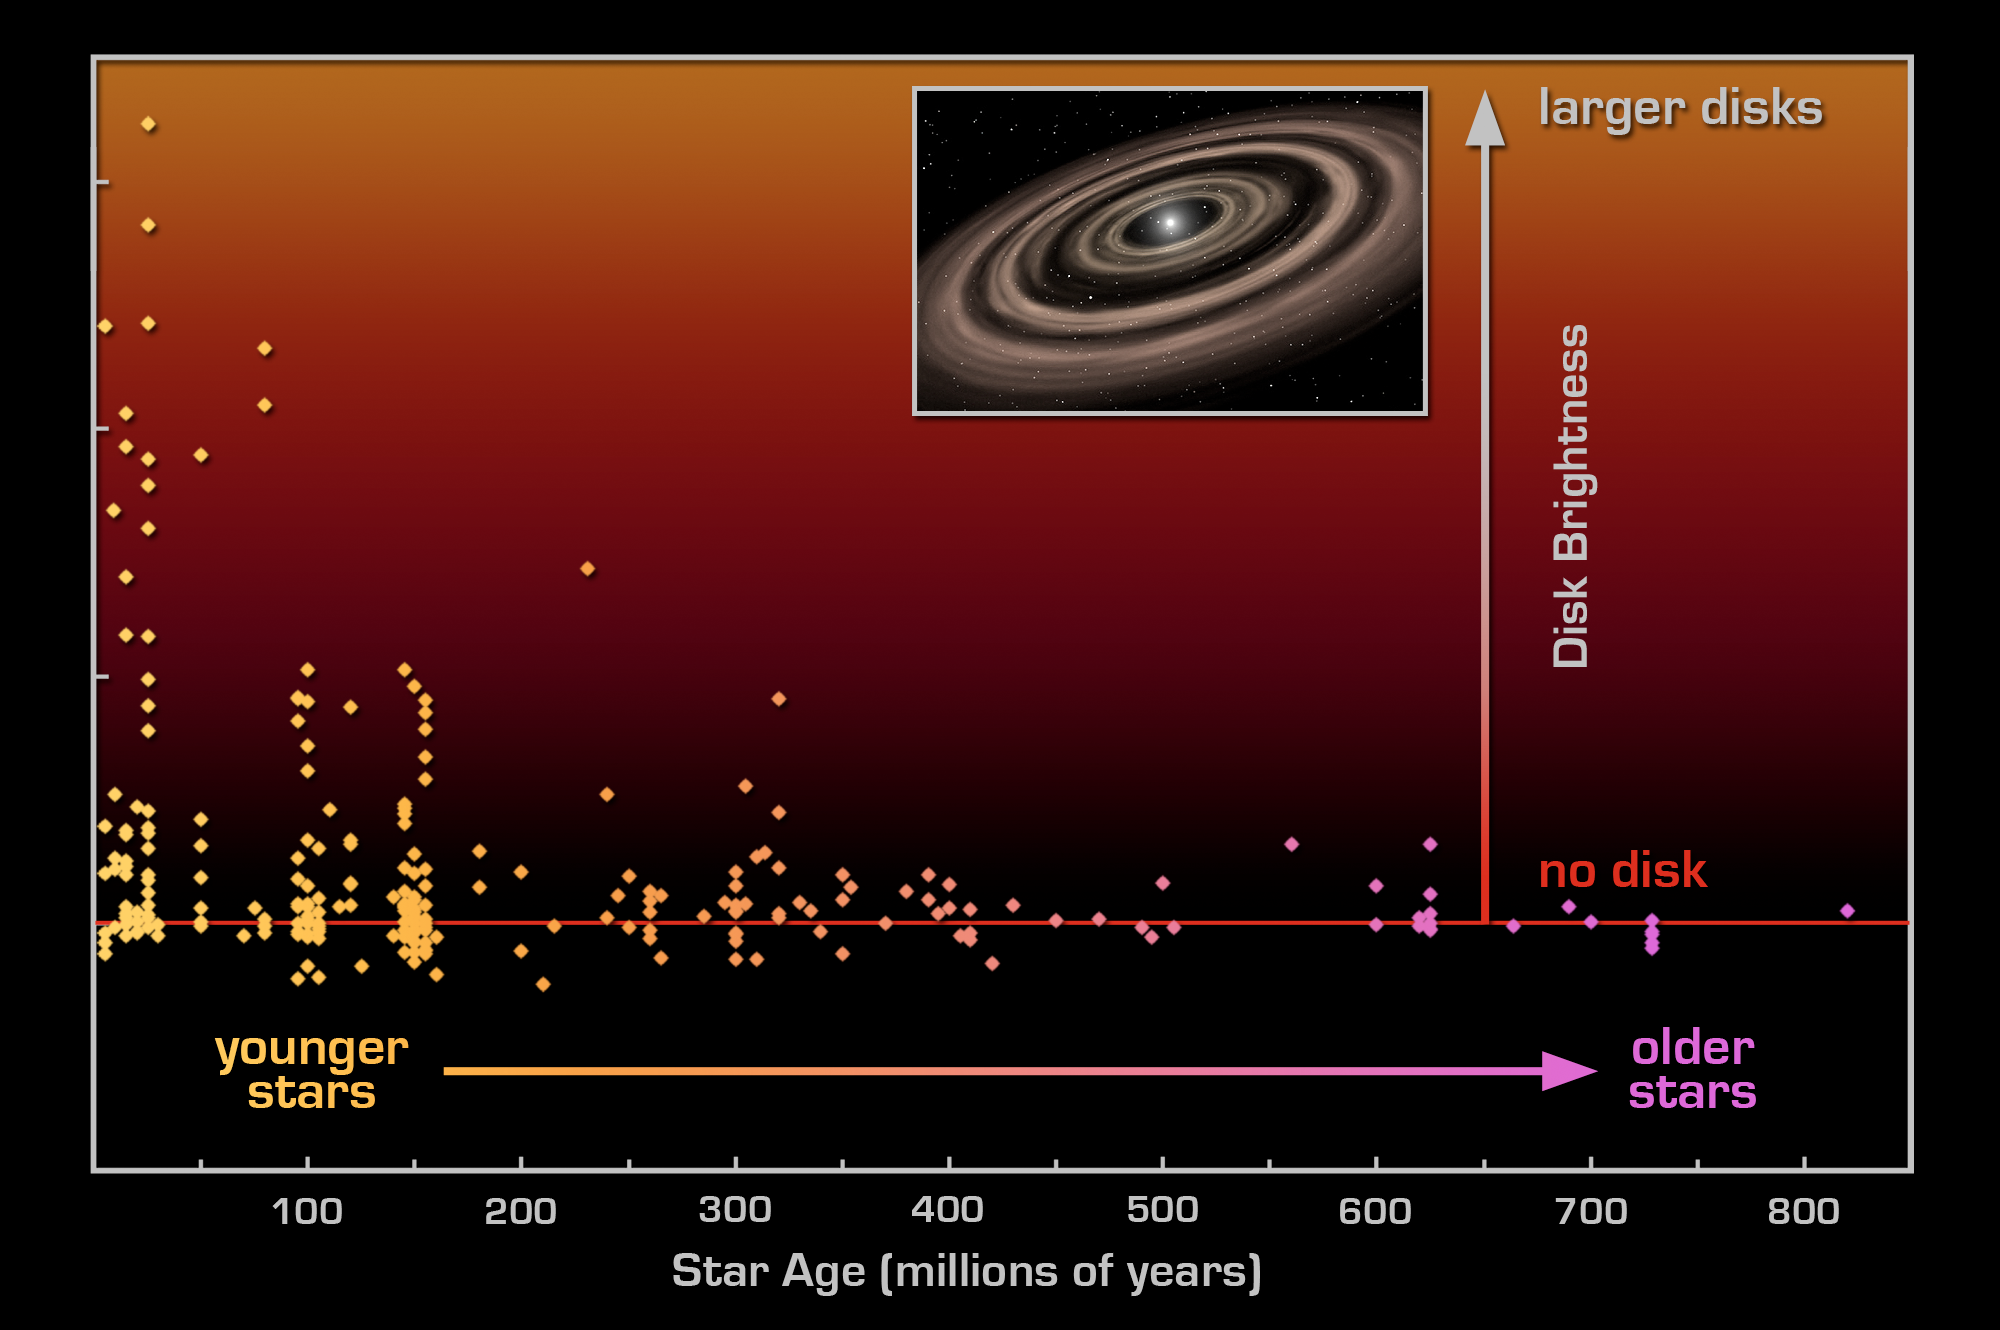

Spitzer Detects Surprisingly Large Rings of Dust

This graph shows the extent of planetary debris discs around nearby stars of various ages, as measured by NASA's Spitzer Space Telescope. Disc brightness or size (vertical axis) is plotted against the age of the stars observed by Spitzer (horizontal axis). The data show that there can be huge amounts of debris from collisions between large asteroid-like bodies around young stars, up to ages of 100 to 200 million years. However, even around some of the youngest stars, there is no detectable debris, indicating that the collision rate shows a large range of properties from star to star.

Planets are built up as a result of rocky objects smashing into each other and merging to make larger bodies. The violence of these collisions causes immense clouds of dust to escape and spread out into rings, or "debris discs." These discs are warmed by the star, which allows Spitzer to detect them with its infrared vision.

As the graph shows, Spitzer has found that violent collisions persist for much longer than the 10 million years predicted by some theories. Properties of late phase debris discs (those around stars 100 to 200 million years old) suggests that single, catastrophic collisions may have produced nearly all the debris we see in them. Such events may be analogous to the creation of our Moon, which arose out of a huge collision between Earth and a smaller planet-like body.

Credit: NASA/JPL-Caltech/G. Rieke (Univ. of Arizona)